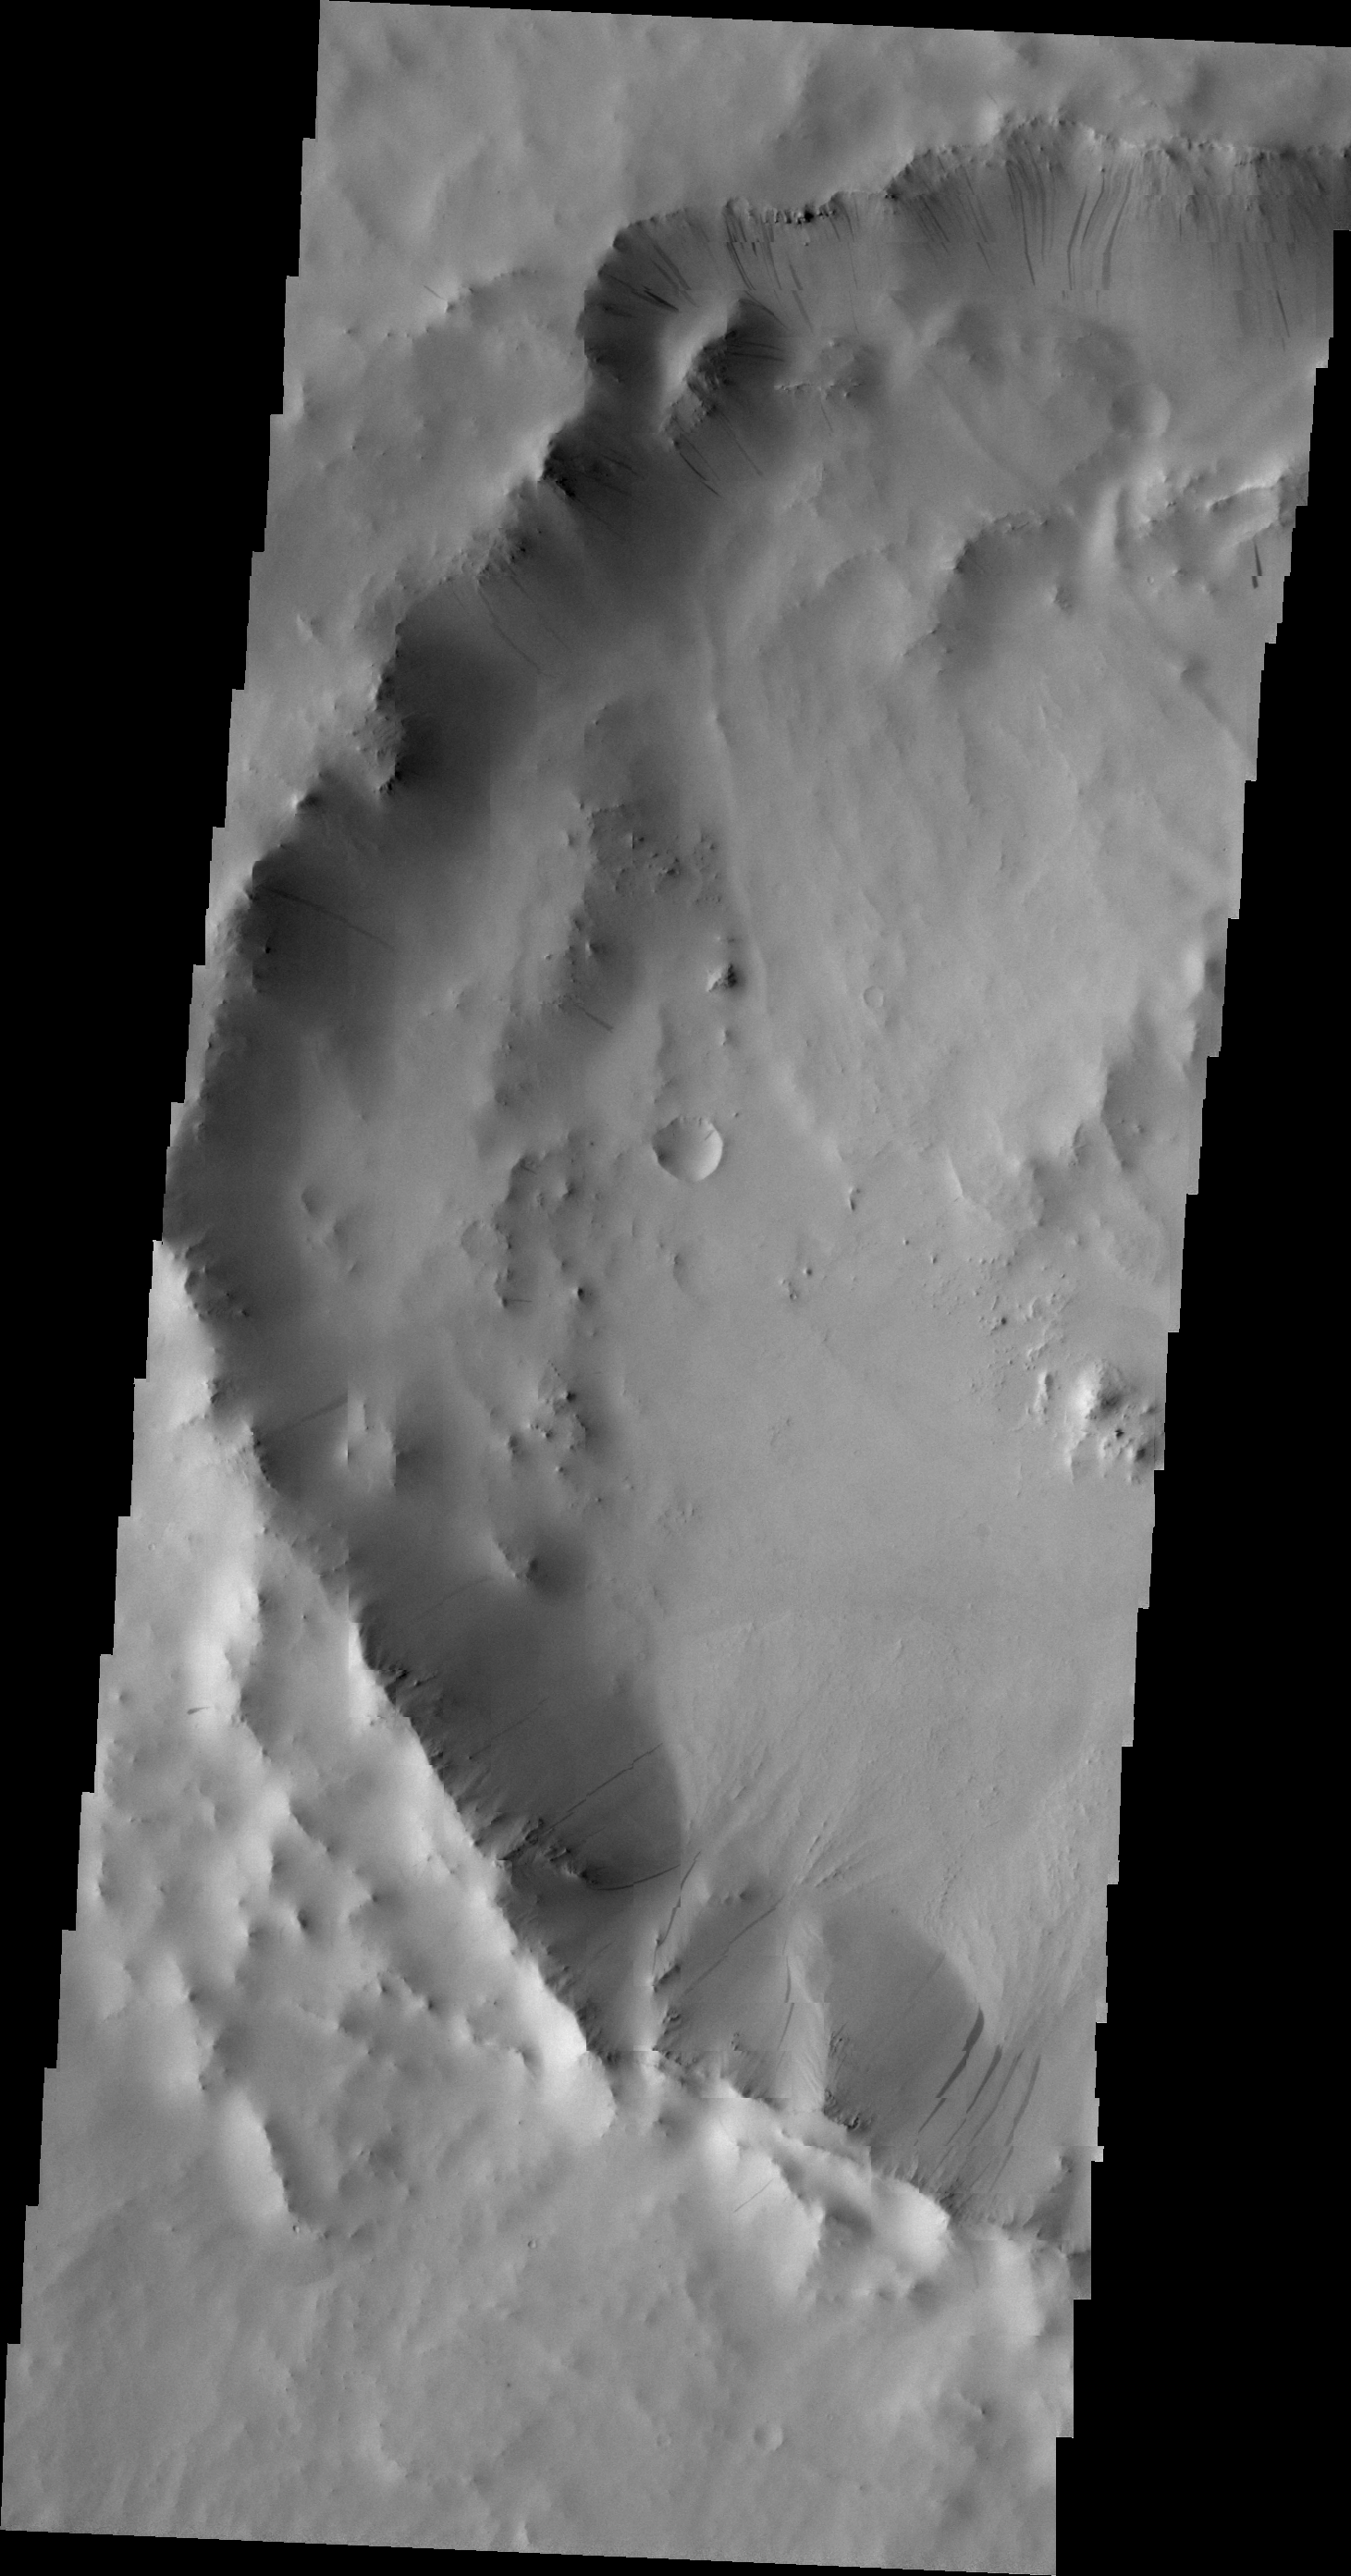

Dark Slope Streaks

Many dark slope streaks are visible in this VIS image of an unnamed crater in Terra Sabaea.

Image information: VIS instrument. Latitude 3.9N, Longitude 43.0E. 21 meter/pixel resolution.

Please see the THEMIS Data Citation Note for details on crediting THEMIS images.

Note: this THEMIS visual image has not been radiometrically nor geometrically calibrated for this preliminary release. An empirical correction has been performed to remove instrumental effects. A linear shift has been applied in the cross-track and down-track direction to approximate spacecraft and planetary motion. Fully calibrated and geometrically projected images will be released through the Planetary Data System in accordance with Project policies at a later time.

NASA’s Jet Propulsion Laboratory manages the 2001 Mars Odyssey mission for NASA’s Office of Space Science, Washington, D.C. The Thermal Emission Imaging System (THEMIS) was developed by Arizona State University, Tempe, in collaboration with Raytheon Santa Barbara Remote Sensing. The THEMIS investigation is led by Dr. Philip Christensen at Arizona State University. Lockheed Martin Astronautics, Denver, is the prime contractor for the Odyssey project, and developed and built the orbiter. Mission operations are conducted jointly from Lockheed Martin and from JPL, a division of the California Institute of Technology in Pasadena.

Credit: NASA/JPL/ASU